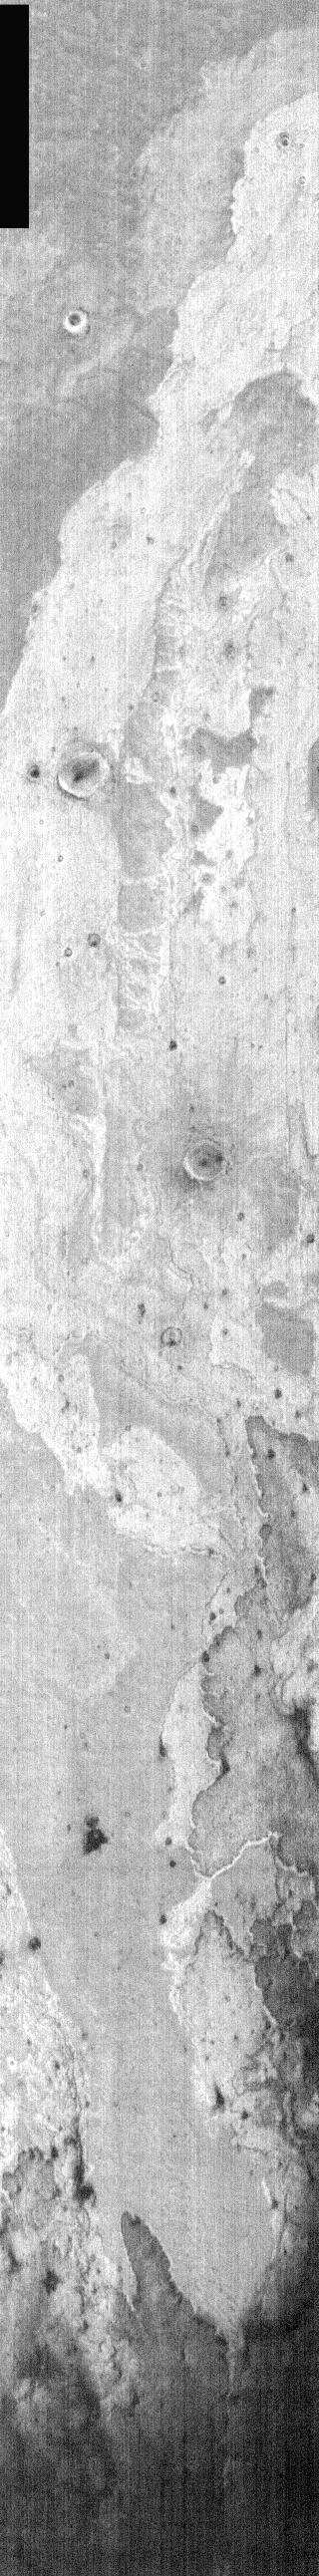

Arsia Mons Lava Flows at Night

This nighttime IR image is of lava flows from Arsia Mons. The different tones of brightness in the nighttime IR are indicative of the relative ages of the flows in the images. The small circular features are impact craters.

Image information: IR instrument. Latitude -5.7, Longitude 243.5 East (116.5 West). 100 meter/pixel resolution.

Note: this THEMIS visual image has not been radiometrically nor geometrically calibrated for this preliminary release. An empirical correction has been performed to remove instrumental effects. A linear shift has been applied in the cross-track and down-track direction to approximate spacecraft and planetary motion. Fully calibrated and geometrically projected images will be released through the Planetary Data System in accordance with Project policies at a later time.

NASA’s Jet Propulsion Laboratory manages the 2001 Mars Odyssey mission for NASA’s Office of Space Science, Washington, D.C. The Thermal Emission Imaging System (THEMIS) was developed by Arizona State University, Tempe, in collaboration with Raytheon Santa Barbara Remote Sensing. The THEMIS investigation is led by Dr. Philip Christensen at Arizona State University. Lockheed Martin Astronautics, Denver, is the prime contractor for the Odyssey project, and developed and built the orbiter. Mission operations are conducted jointly from Lockheed Martin and from JPL, a division of the California Institute of Technology in Pasadena.

Credit: NASA/JPL/Arizona State University